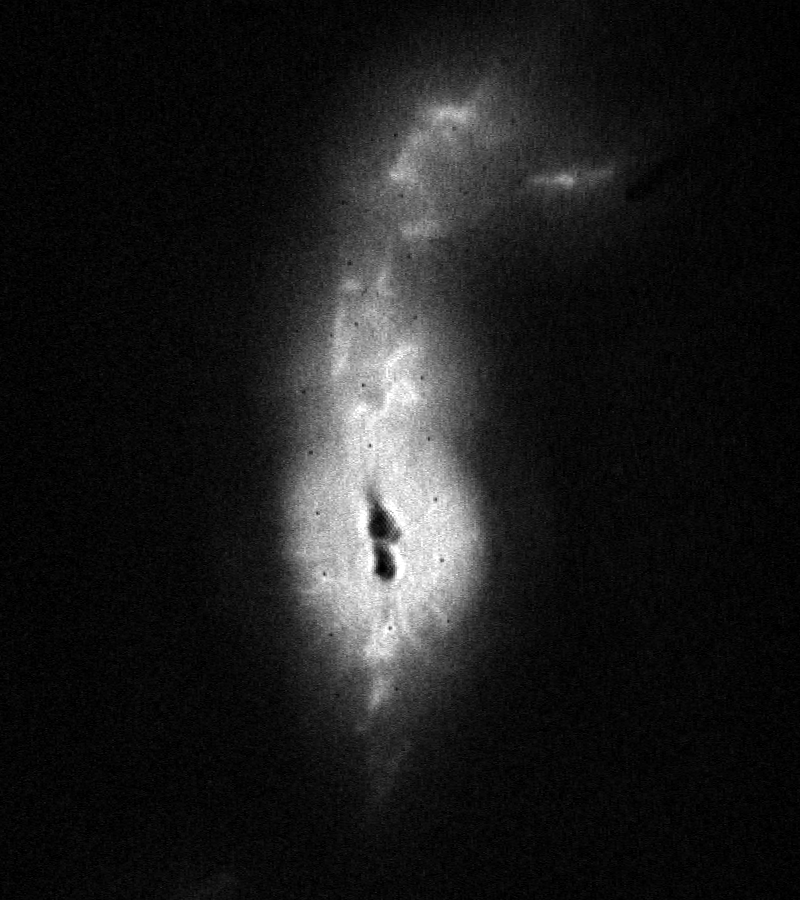

HST Image of R Aquarii

This is the first picture taken by HST of a recent nova, the star system R Aquarii. The two dark knots at the center of the image probably contain the binary star system itself, which consists of a red giant and white dwarf star. The knots are dark due to saturation effects produced by the FOC detector when it observes very bright objects.

The filamentary features emanating from the core are hot gas (plasma) that has been ejected at high speeds from the binary pair. The plasma emerges as a 400 billion kilometer-long geyser which is twisted by the force of the explosion and channeled upwards and outwards by strong magnetic fields. The flowing material appears to bend back on itself in a spiral pattern, perhaps due to obstruction in the path.

Credit: NASA, ESA, and STScI